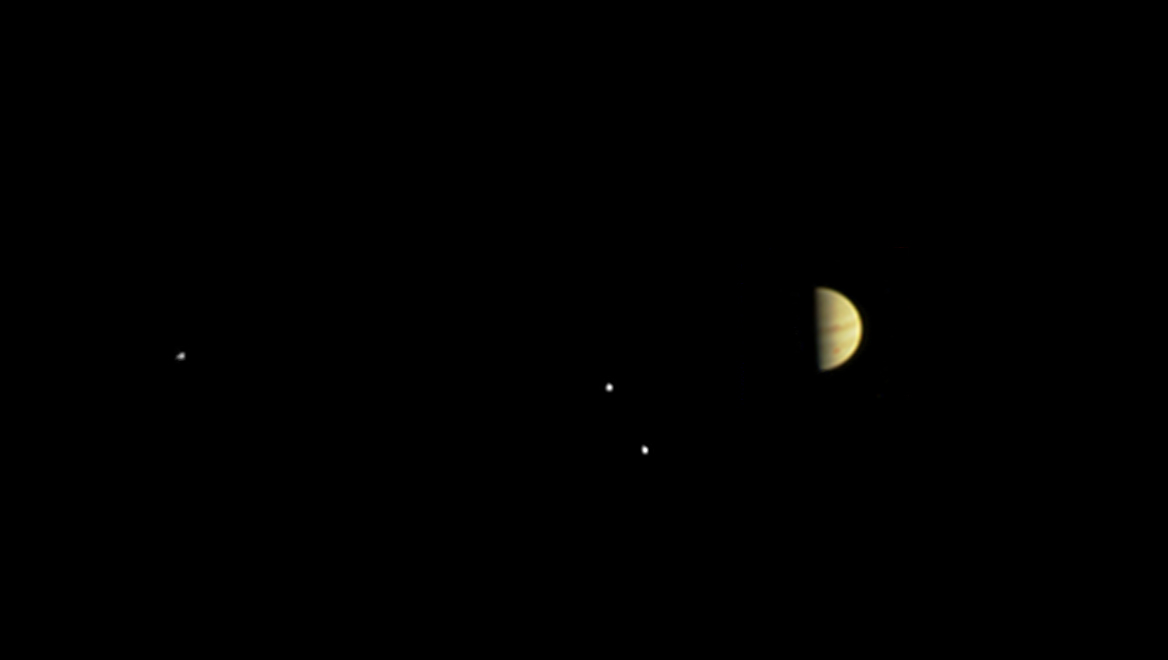

Red Spot Spotted by Juno

Annotated Version

NASA’s Juno spacecraft obtained this color view on June 28, 2016, at a distance of 3.9 million miles (6.2 million kilometers) from Jupiter.

As Juno nears its destination, features on the giant planet are increasingly visible, including the Great Red Spot.

The spacecraft is approaching over Jupiter’s north pole, providing a unique perspective on the Jupiter system, including its four large moons.

The scene was captured by the mission’s imaging camera, called JunoCam, which is designed to acquire high resolution views of features in Jupiter’s atmosphere from very close to the planet.

NASA’s Jet Propulsion Laboratory, Pasadena, Calif., manages the Juno mission for the principal investigator, Scott Bolton, of Southwest Research Institute in San Antonio. The Juno mission is part of the New Frontiers Program managed at NASA’s Marshall Space Flight Center in Huntsville, Ala. Lockheed Martin Space Systems, Denver, built the spacecraft. JPL is a division of the California Institute of Technology in Pasadena.

Credit: NASA/JPL-Caltech/SwRI/MSSS